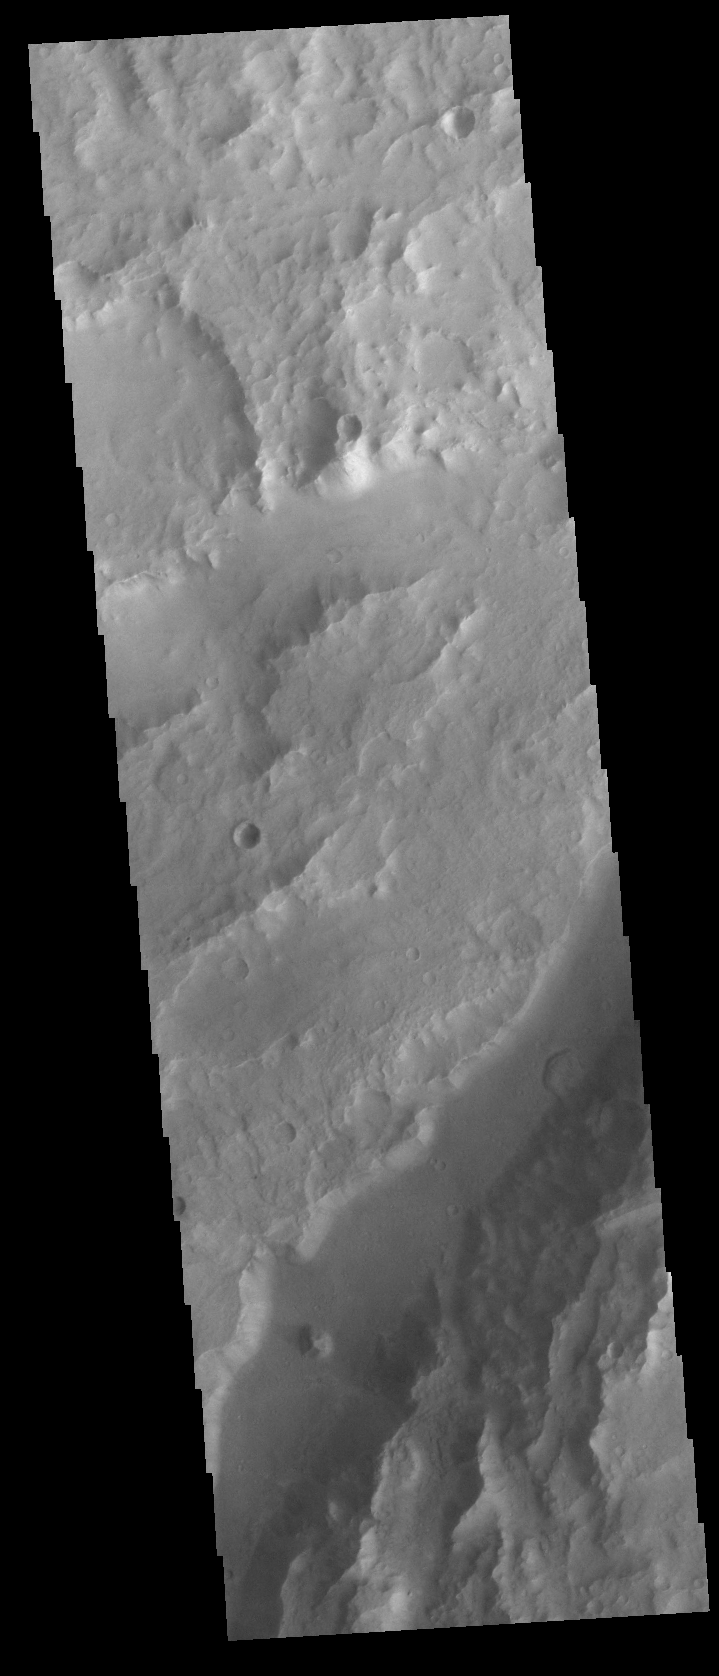

Ma’adim Vallis

This VIS image shows a small section of Ma’adim Valles. Ma’adim Valles is located in Terra Cimmeria and empties into Gusev Crater, the home of the MER Spirit rover.

Credit: NASA/JPL-Caltech/ASU